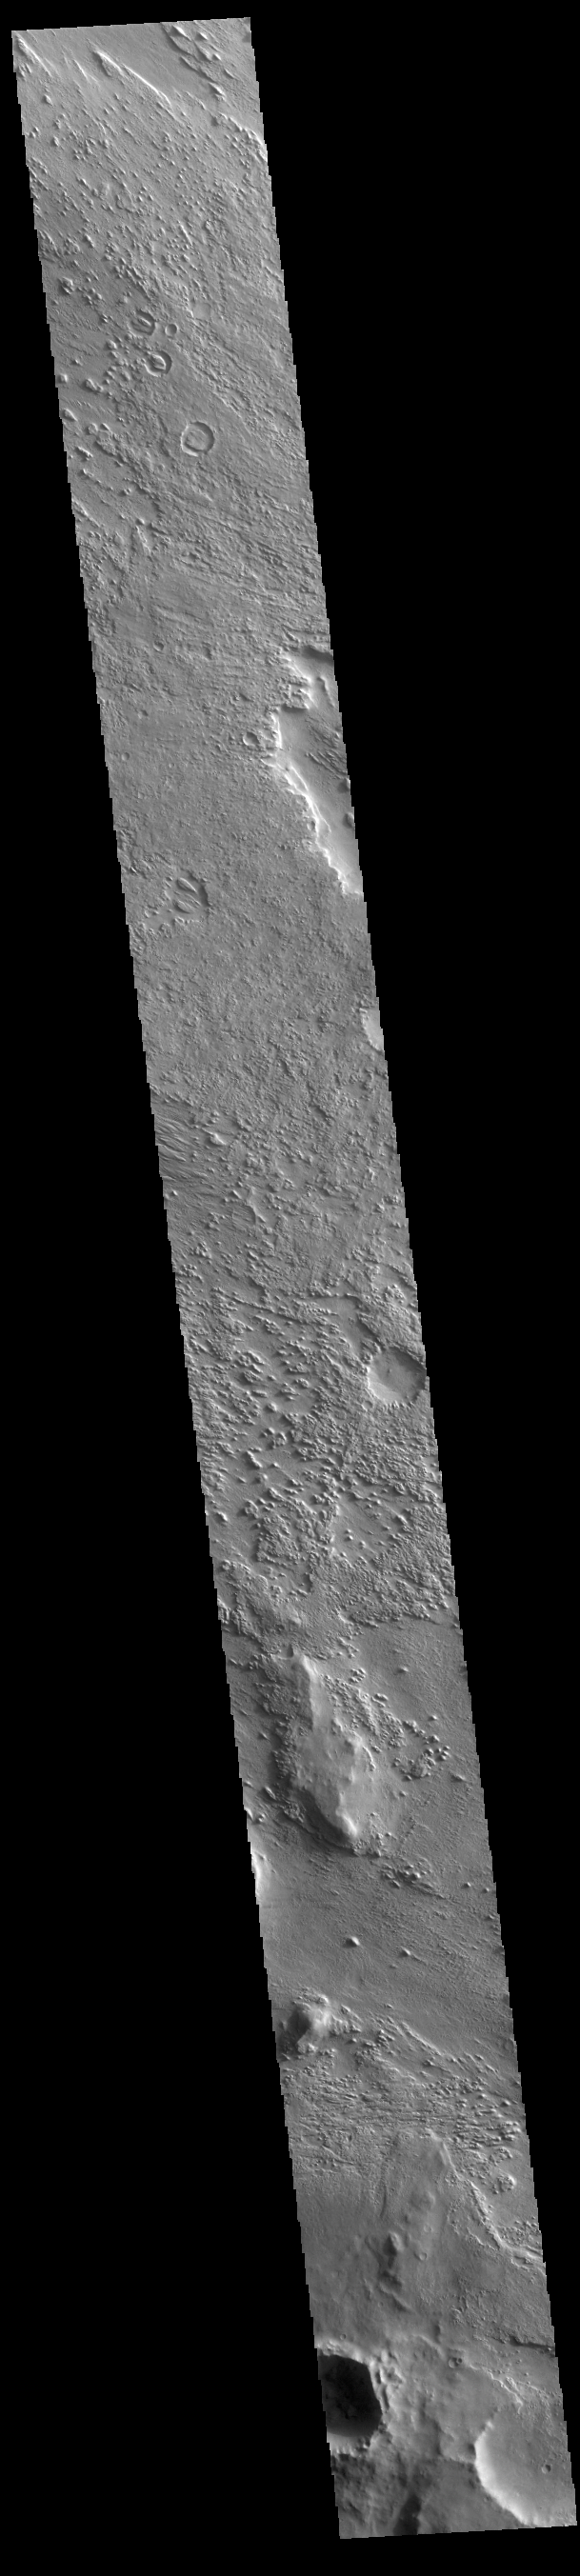

Aeolis Planum

Today’s VIS image shows part of Aeolis Planum. The surface in this region has been heavily eroded by wind action.

Credit: NASA/JPL-Caltech/ASU